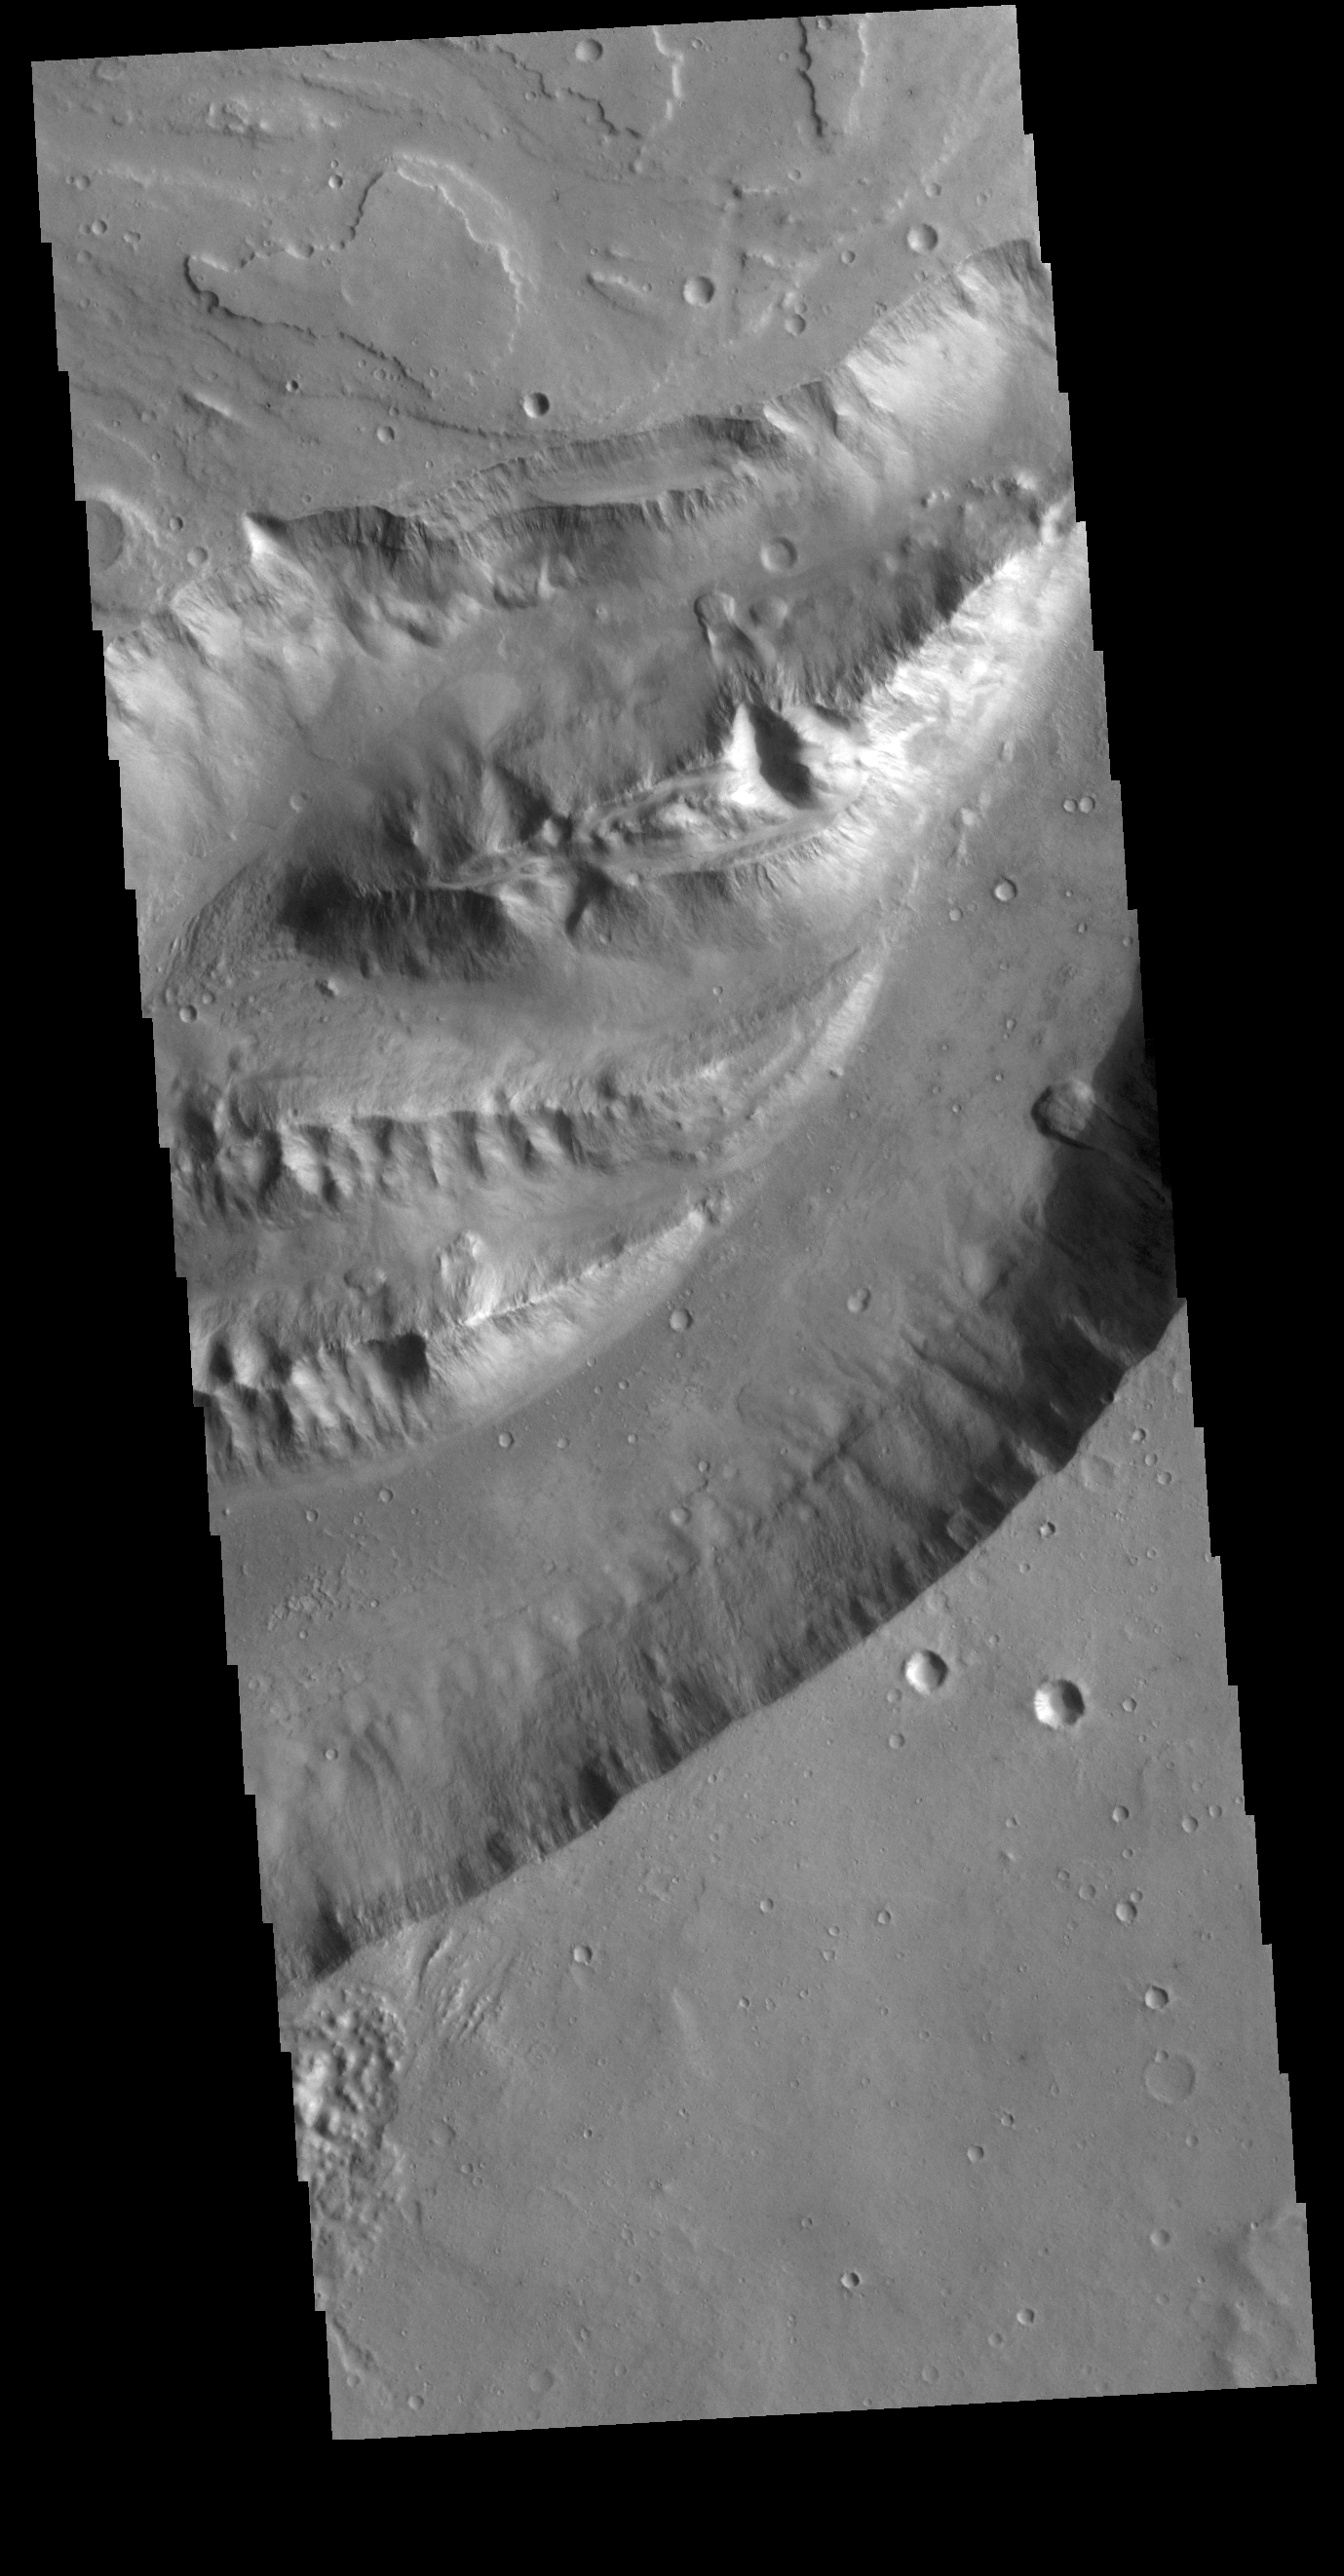

Shalbatana Vallis

This VIS image shows a section of Shalbatana Vallis. Shalbatana Vallis is one of many channels that empty into Chryse Planitia.

Credit: NASA/JPL-Caltech/ASU